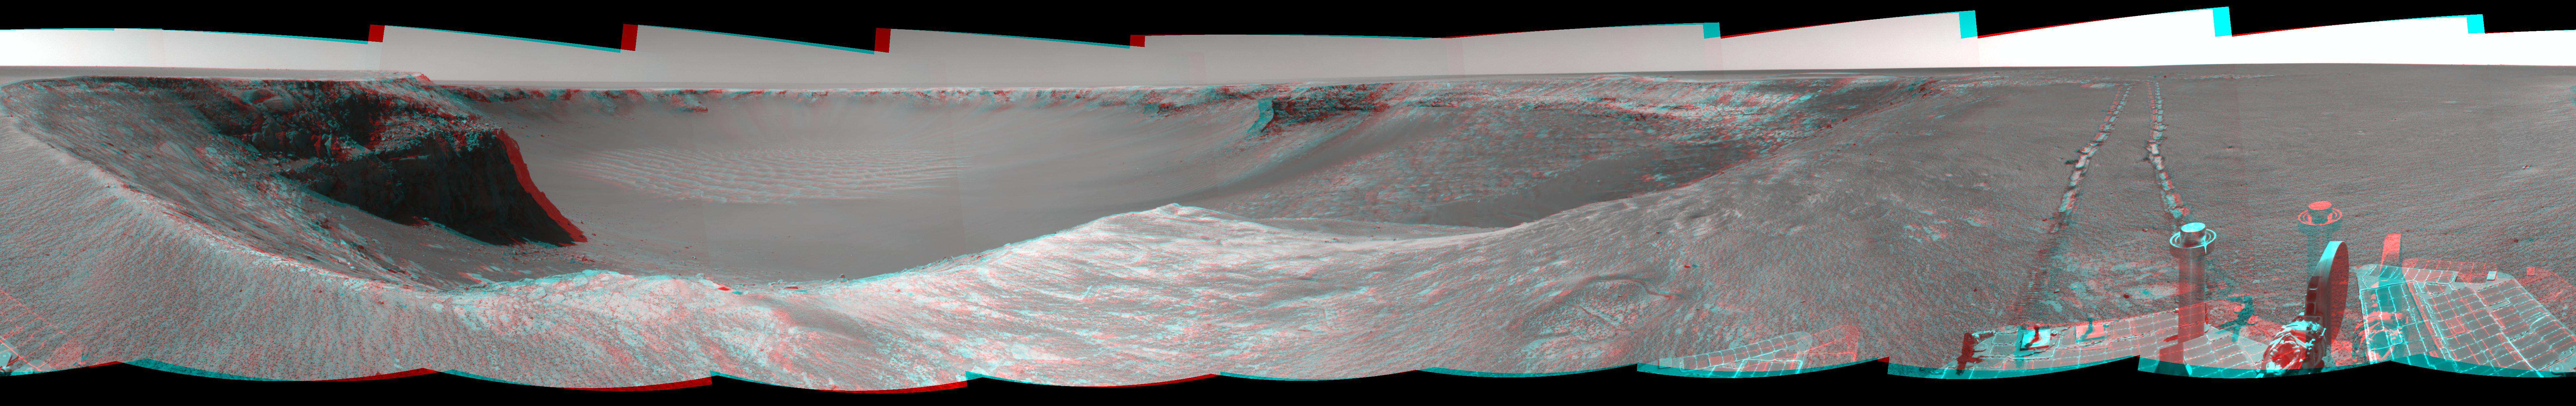

Opportunity’s View, Sol 959, (Stereo)

NASA’s Mars Exploration Rover Opportunity used its navigation camera to take the images combined into this stereo view of the rover’s surroundings on sol (or Martian day) 959 of its surface mission.

This view is presented as a cylindrical-perspective projection with geometric seam correction.

Credit: NASA/JPL-Caltech